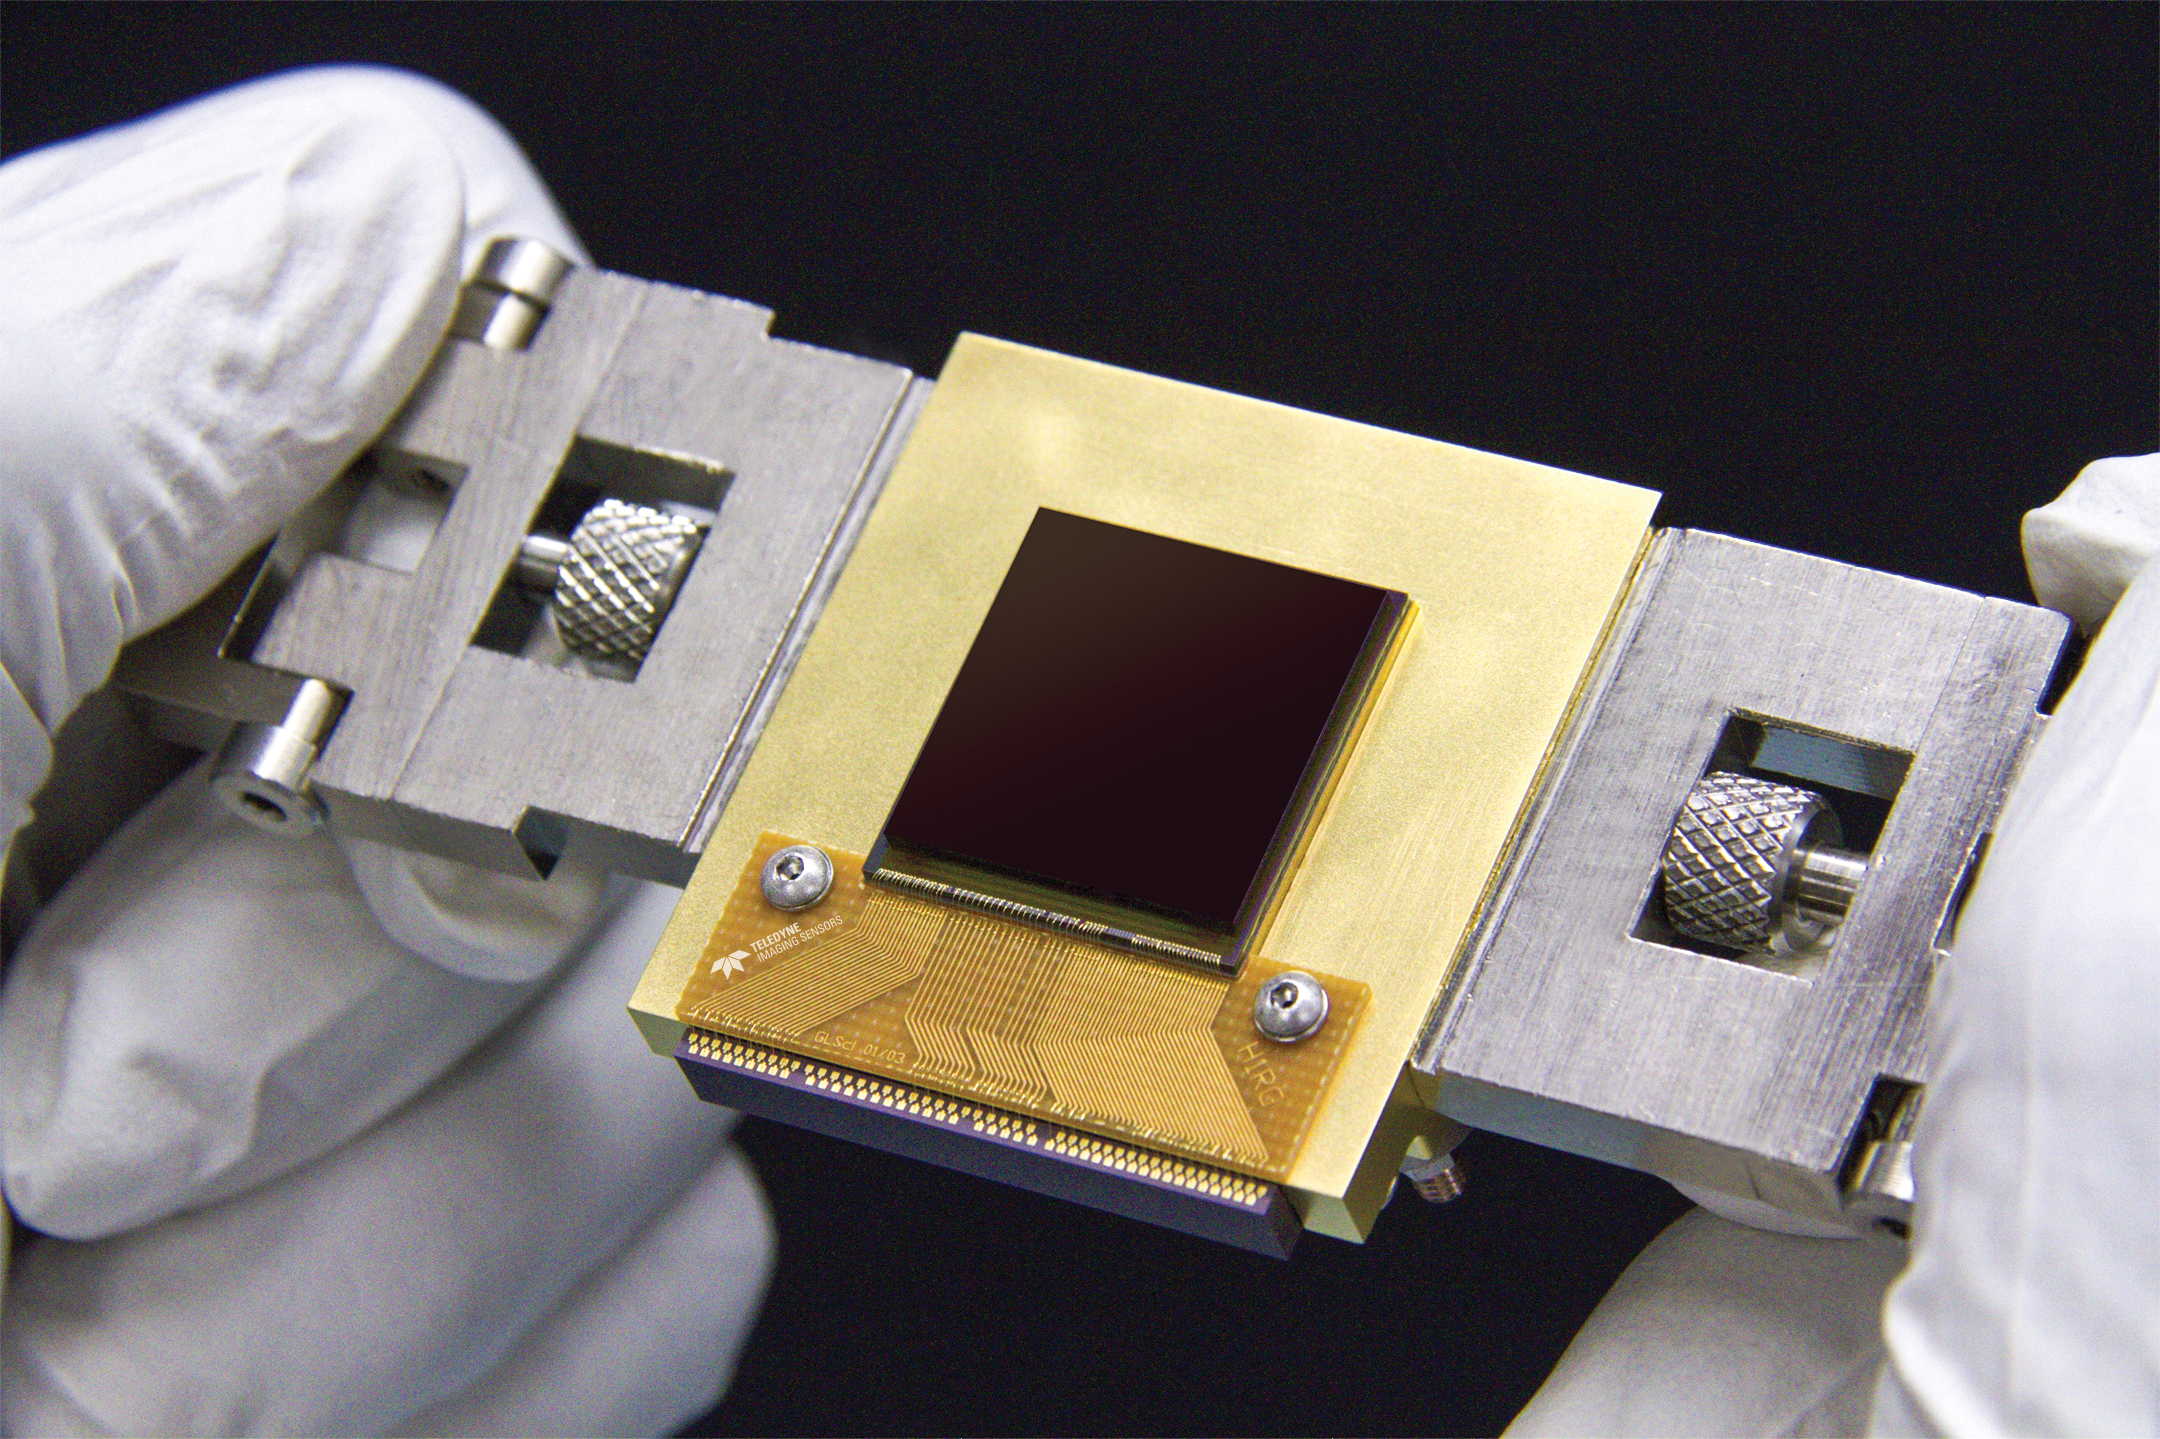

NEOCam Sensor

The Near-Earth Object Camera (NEOCam) is a mission proposed to NASA to find potentially hazardous asteroids. The mission will use a new sensor, called the NEOCam chip, that has more pixels and better sensitivity than previous generations of infrared sensors. Made of mercury, cadmium and tellurium, the new chip is about the size of a postage stamp and is optimized for detecting the faint heat emitted by asteroids circling the Sun. The NEOCam chip is the first megapixel sensor capable of detecting infrared wavelengths at temperatures achievable in deep space without refrigerators or cryogens.

NEOCam is managed by the Jet Propulsion Laboratory. NEOCam’s partners include the Infrared Processing and Analysis Center (IPAC) of the California Institute of Technology, in Pasadena, California; the Space Dynamics Laboratory, in Logan, Utah; Ball Aerospace of Boulder, Colorado; and Teledyne Imaging Sensors of Thousand Oaks, California.

Credit: NASA/JPL-Caltech/Teledyne